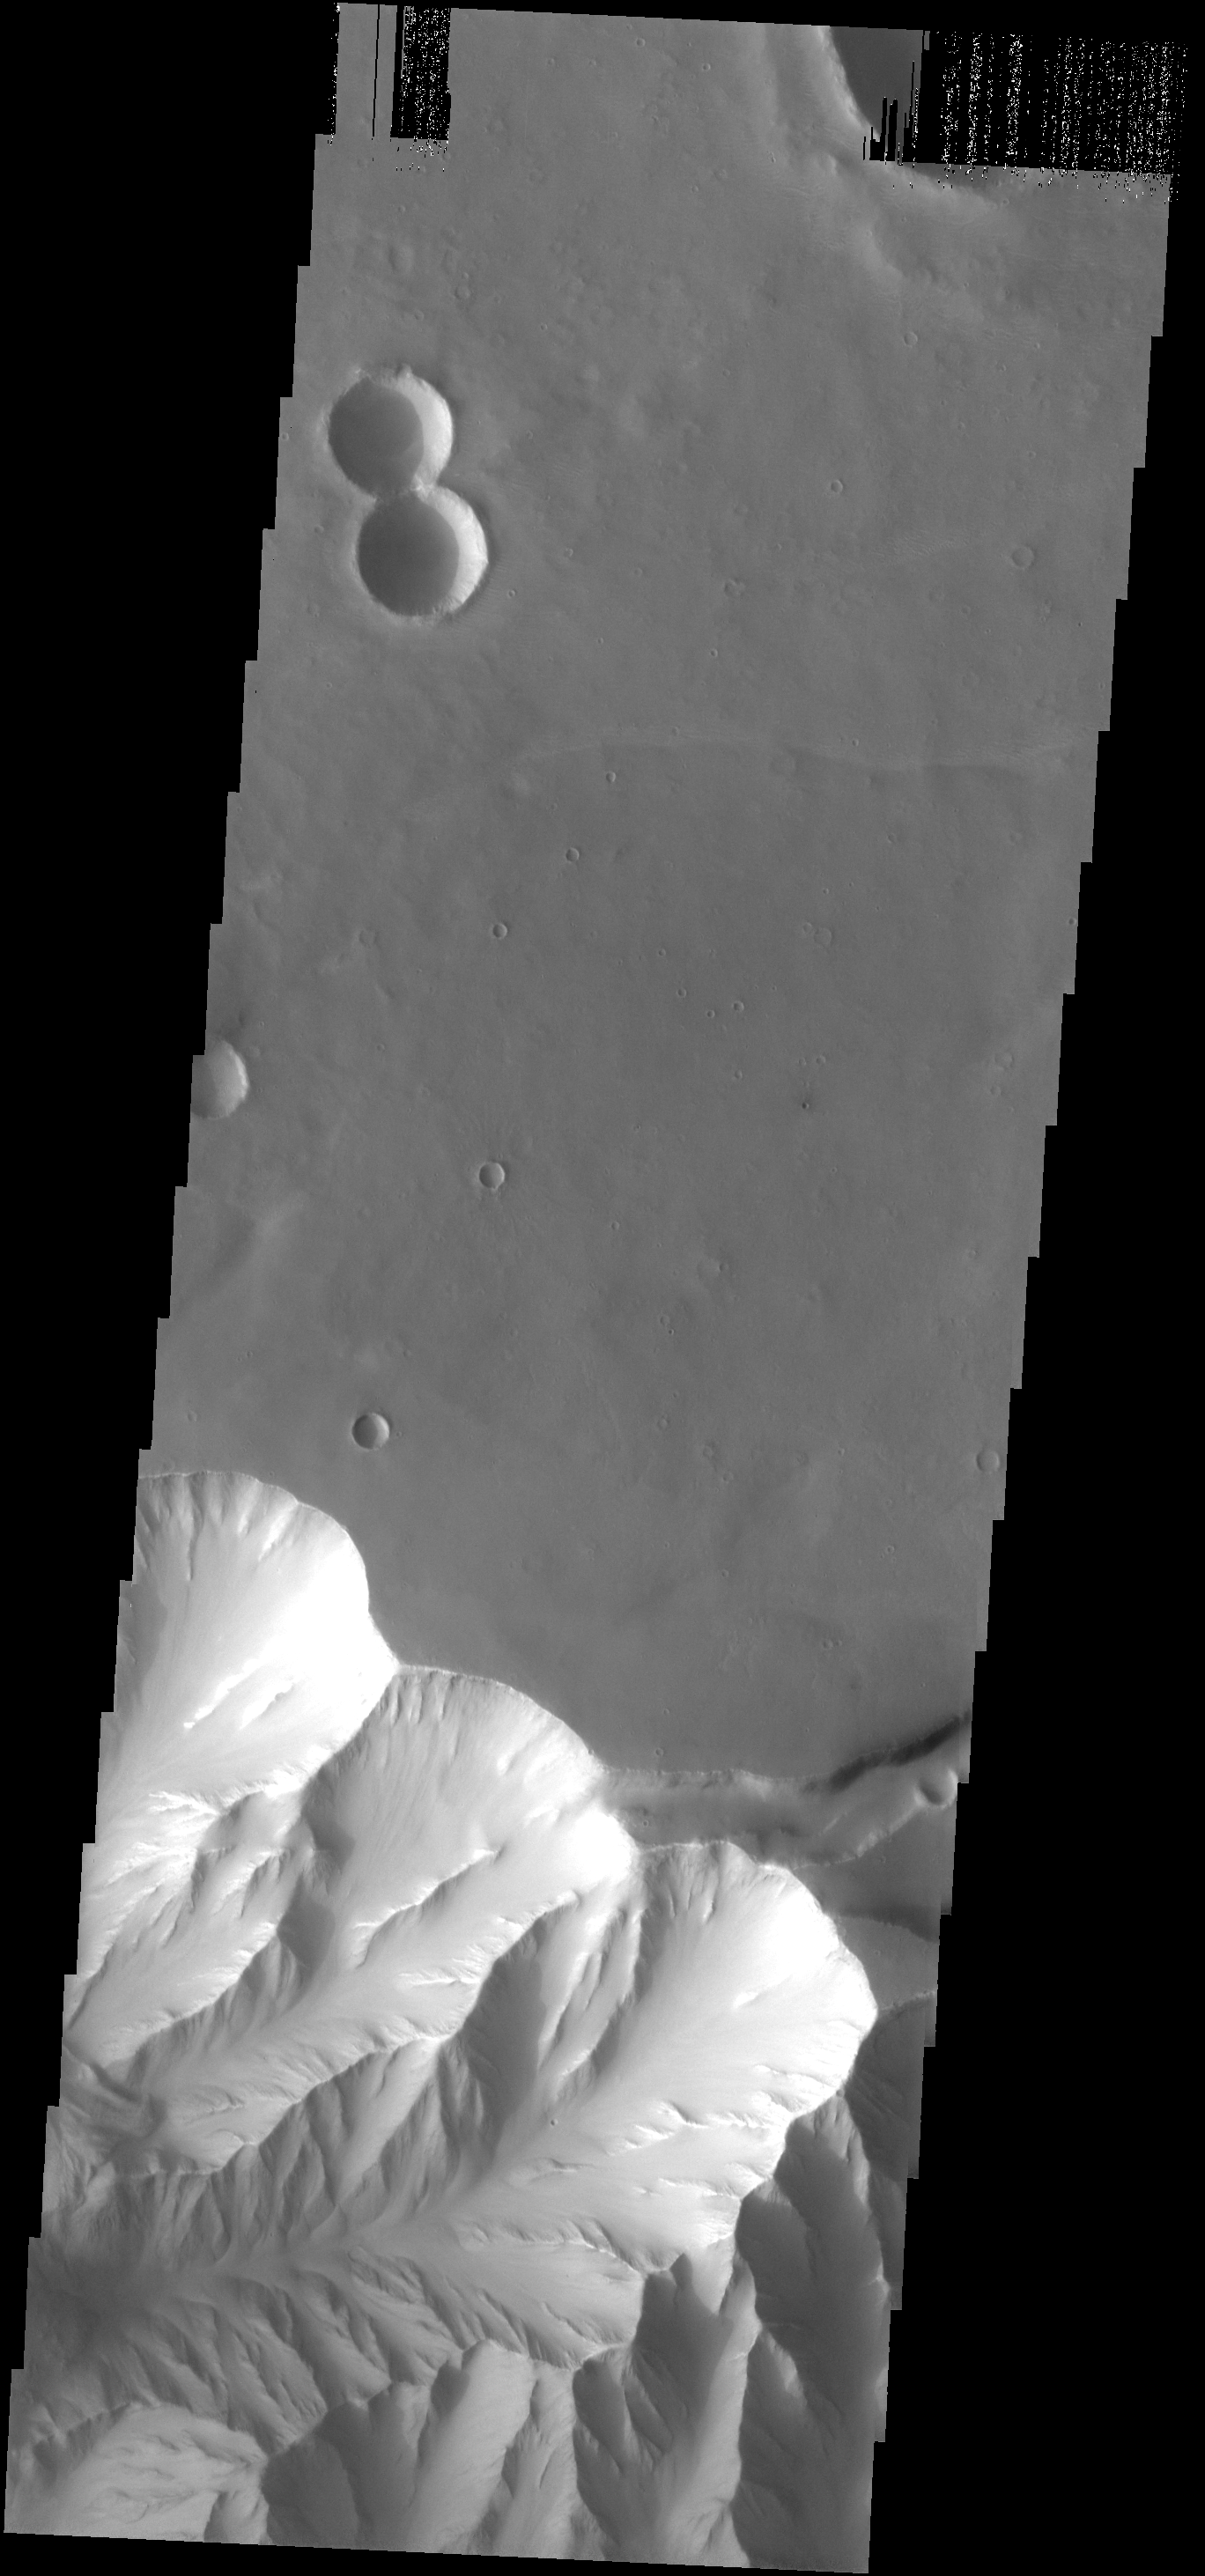

THEMIS ART #75

Back by popular demand: THEMIS ART IMAGE #75 The number “8” to go with letter “L.” Rotate the image and these craters will make the infinity symbol. We hope everyone has enjoyed this latest batch of ART images, we’ll be on the lookout for more!

Image information: VIS instrument. Latitude -4.3N, Longitude 284.2E. 18 meter/pixel resolution.

Please see the THEMIS Data Citation Note for details on crediting THEMIS images.

Note: this THEMIS visual image has not been radiometrically nor geometrically calibrated for this preliminary release. An empirical correction has been performed to remove instrumental effects. A linear shift has been applied in the cross-track and down-track direction to approximate spacecraft and planetary motion. Fully calibrated and geometrically projected images will be released through the Planetary Data System in accordance with Project policies at a later time.

NASA’s Jet Propulsion Laboratory manages the 2001 Mars Odyssey mission for NASA’s Office of Space Science, Washington, D.C. The Thermal Emission Imaging System (THEMIS) was developed by Arizona State University, Tempe, in collaboration with Raytheon Santa Barbara Remote Sensing. The THEMIS investigation is led by Dr. Philip Christensen at Arizona State University. Lockheed Martin Astronautics, Denver, is the prime contractor for the Odyssey project, and developed and built the orbiter. Mission operations are conducted jointly from Lockheed Martin and from JPL, a division of the California Institute of Technology in Pasadena.

Credit: NASA/JPL/ASU